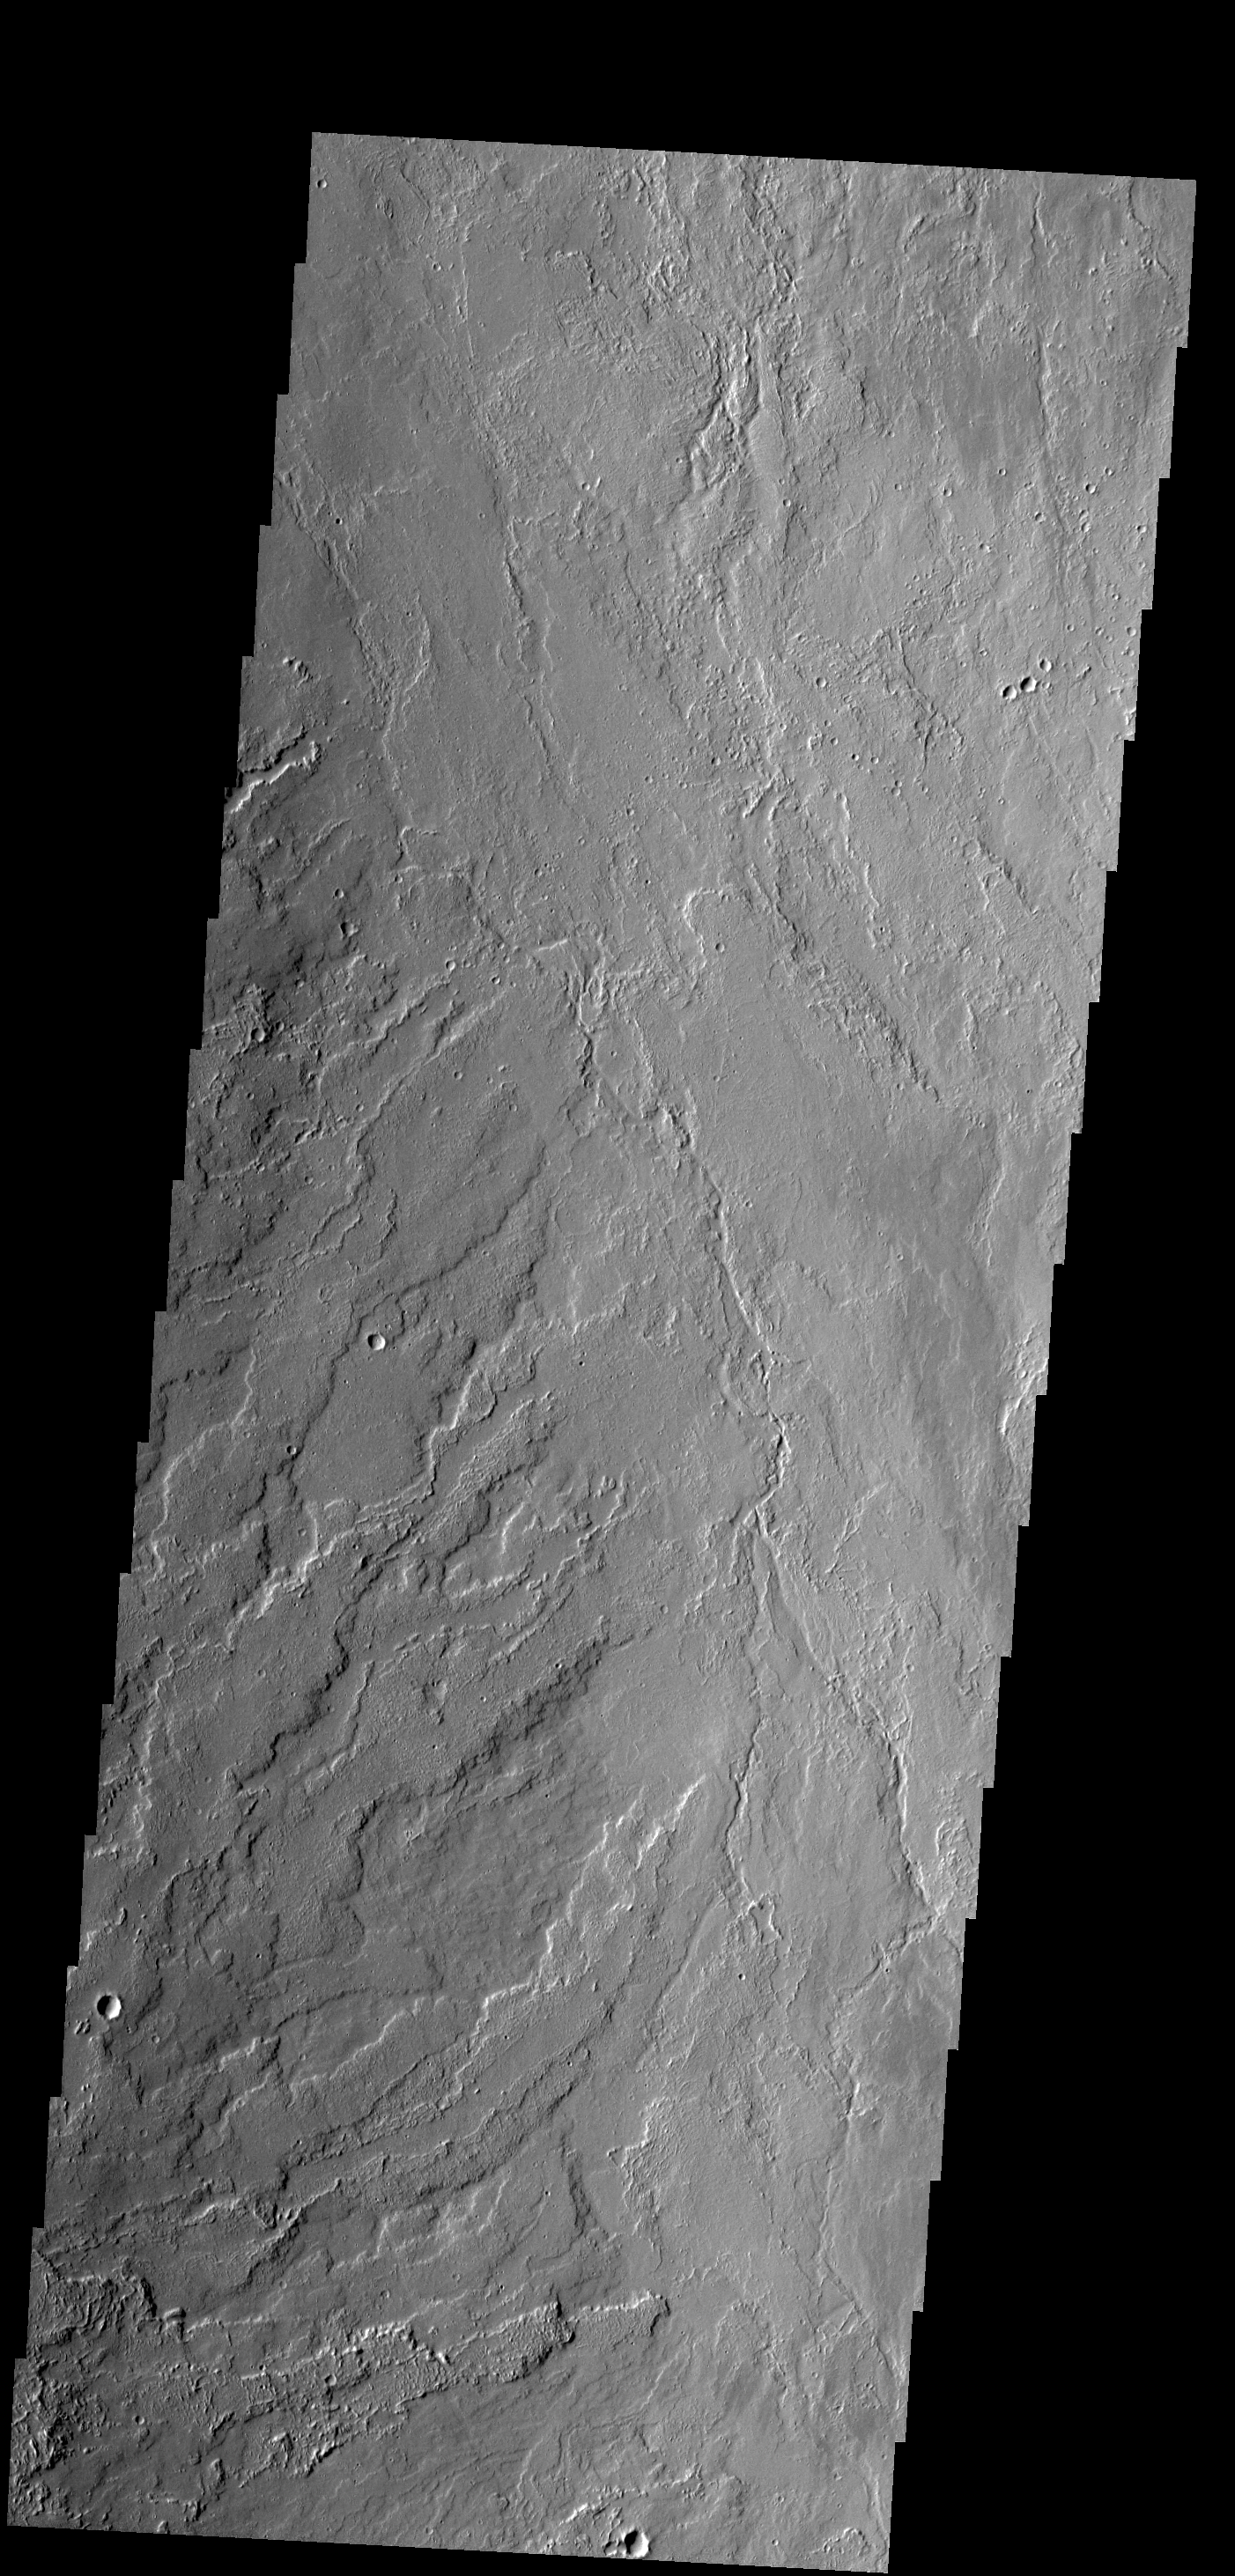

Olympus Mons Lava

Today’s VIS image shows lava flows that originated at Olympus Mons.

Credit: NASA/JPL-Caltech/ASU